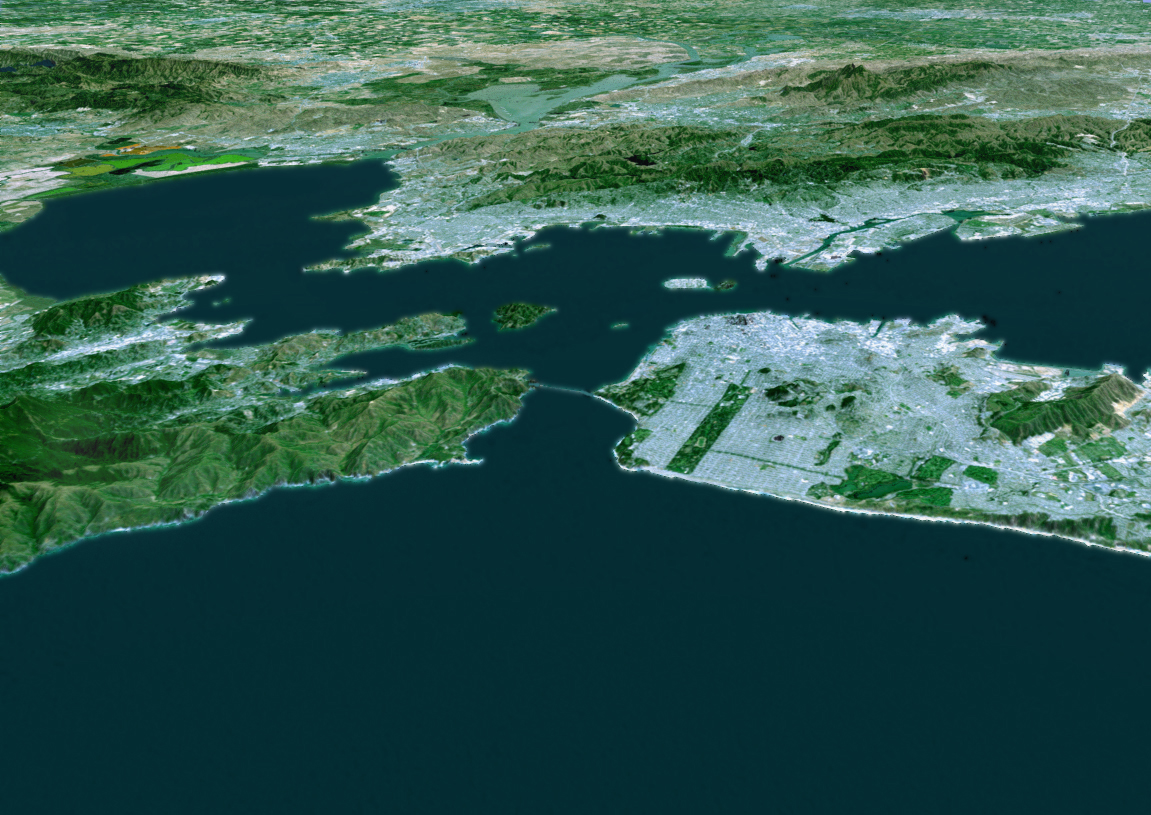

Perspective View with Landsat Overlay, San Francisco Bay Area, Calif.

The cities of San Francisco and the East Bay are highlighted in this computer-generated perspective viewed from west of the Golden Gate. San Francisco occupies the peninsula jutting into the picture from the right. Golden Gate Park is the long rectangle near its left end and the Presidiois the green area at its tip, from which Golden Gate Bridge crosses to Marin. Treasure Island is the bright spot above San Francisco and Alcatraz Island is the small smudge below and to the left. Across the bay from San Francisco lie Berkeley (left) and Oakland (right). Mount Diablo, a landmark visible for many miles, rises in the distance at the upper right.

This three-dimensional perspective view was generated using topographic data from the Shuttle Radar Topography Mission (SRTM) and an enhanced false-color Landsat 5 satellite image. Colors are from Landsat bands 3, 2, and 1 as red, green and blue, respectively. Topographic expression is exaggerated two times.

Landsat has been providing visible and infrared views of the Earth since 1972. SRTM elevation data matches the 30-meter (98-foot) resolution of most Landsat images and will substantially help in analyzing the large and growing Landsat image archive.

The Landsat Thematic Mapper image used here came from an on-line mosaic of Landsat images for the continental United States (http://mapus.jpl.nasa.gov), a part of NASA’s Digital Earth effort.

Elevation data used in this image was acquired by the Shuttle Radar Topography Mission (SRTM) aboard the Space Shuttle Endeavour, launched on Feb. 11, 2000. SRTM used the same radar instrument that comprised the Spaceborne Imaging Radar-C/X-Band Synthetic Aperture Radar (SIR-C/X-SAR) that flew twice on the Space Shuttle Endeavour in 1994. SRTM was designed to collect 3-D measurements of the Earth’s surface. To collect the 3-D data, engineers added a 60-meter (approximately 200-foot) mast, installed additional C-band and X-band antennas, and improved tracking and navigation devices. The mission is a cooperative project between NASA, the National Imagery and Mapping Agency (NIMA) of the U.S. Department of Defense and the German and Italian space agencies. It is managed by NASA’s Jet Propulsion Laboratory, Pasadena, Calif., for NASA’s Earth Science Enterprise, Washington, DC.

Size: scale varies in this perspective image
Location: 37.5 deg. North lat., 122.3 deg. West lon.
Orientation: looking west
Image Data: Landsat Bands 3, 2, 1 as red, green, blue, respectively
Original Data Resolution: SRTM 1 arcsecond (30 meters or 98 feet), Thematic Mapper 1 arcsecond (30 meters or 98 feet)
Date Acquired: February 2000 (SRTM)

Credit: NASA/JPL/NIMA